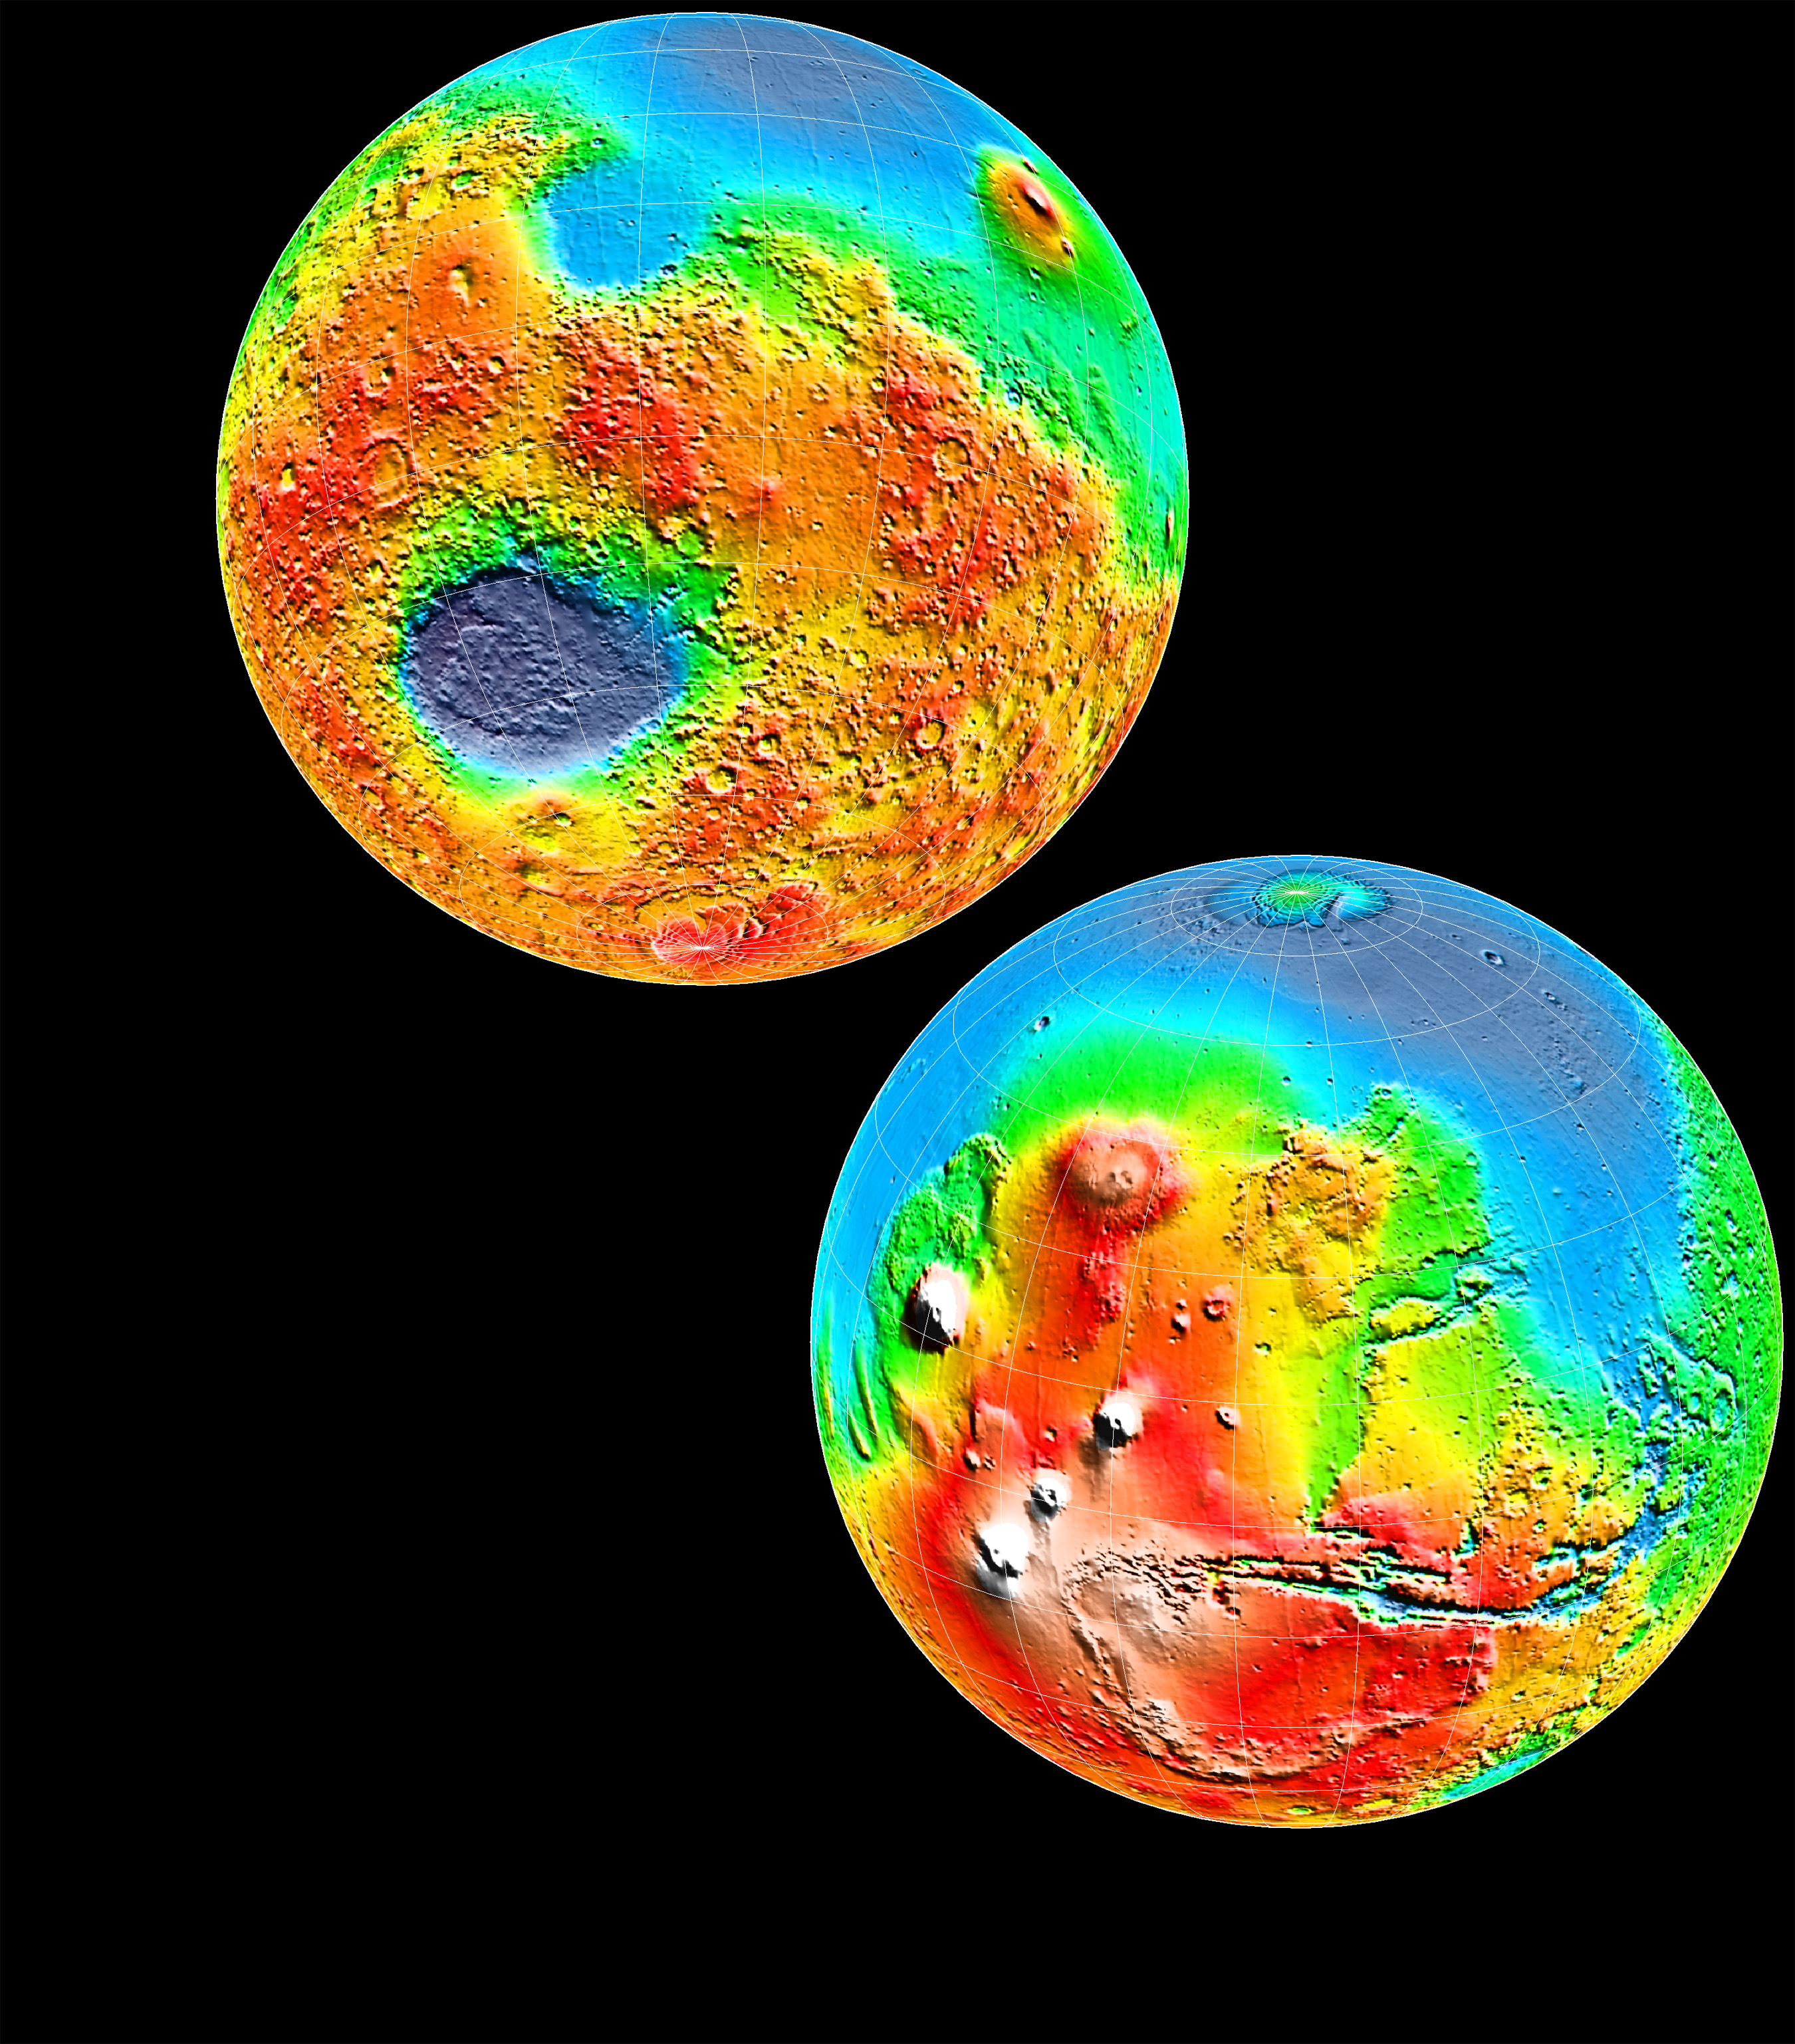

Science Magazine Cover Image

This image of the two Martian hemispheres was seen on the cover of Science magazine in May of 1999.

Credit: NASA/JPL/GSFC